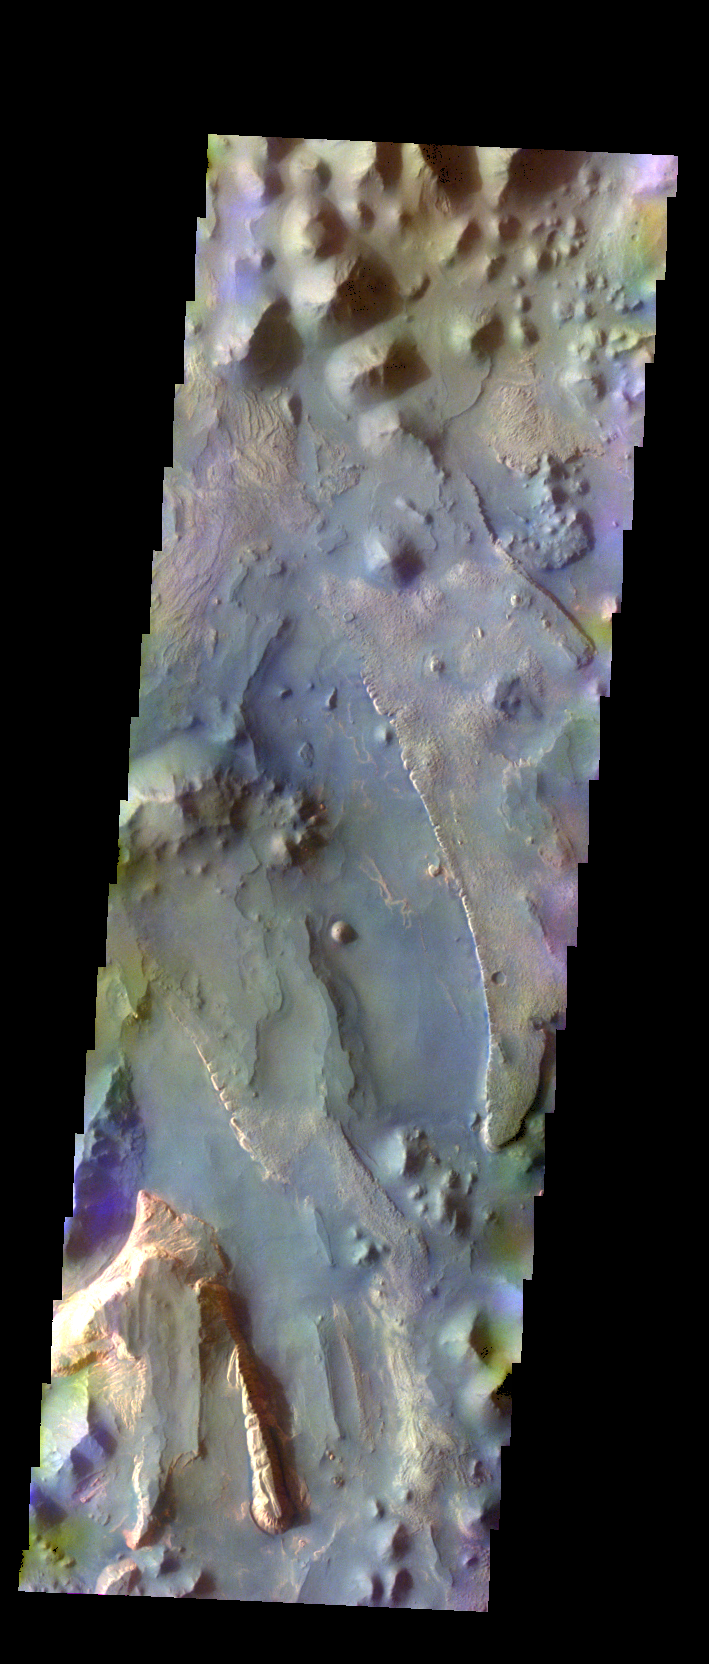

Aureum Chaos – False Color

The THEMIS VIS camera contains 5 filters. The data from different filters can be combined in multiple ways to create a false color image. These false color images may reveal subtle variations of the surface not easily identified in a single band image. Today’s false color image shows part of Aureum Chaos.

Credit: NASA/JPL-Caltech/ASU